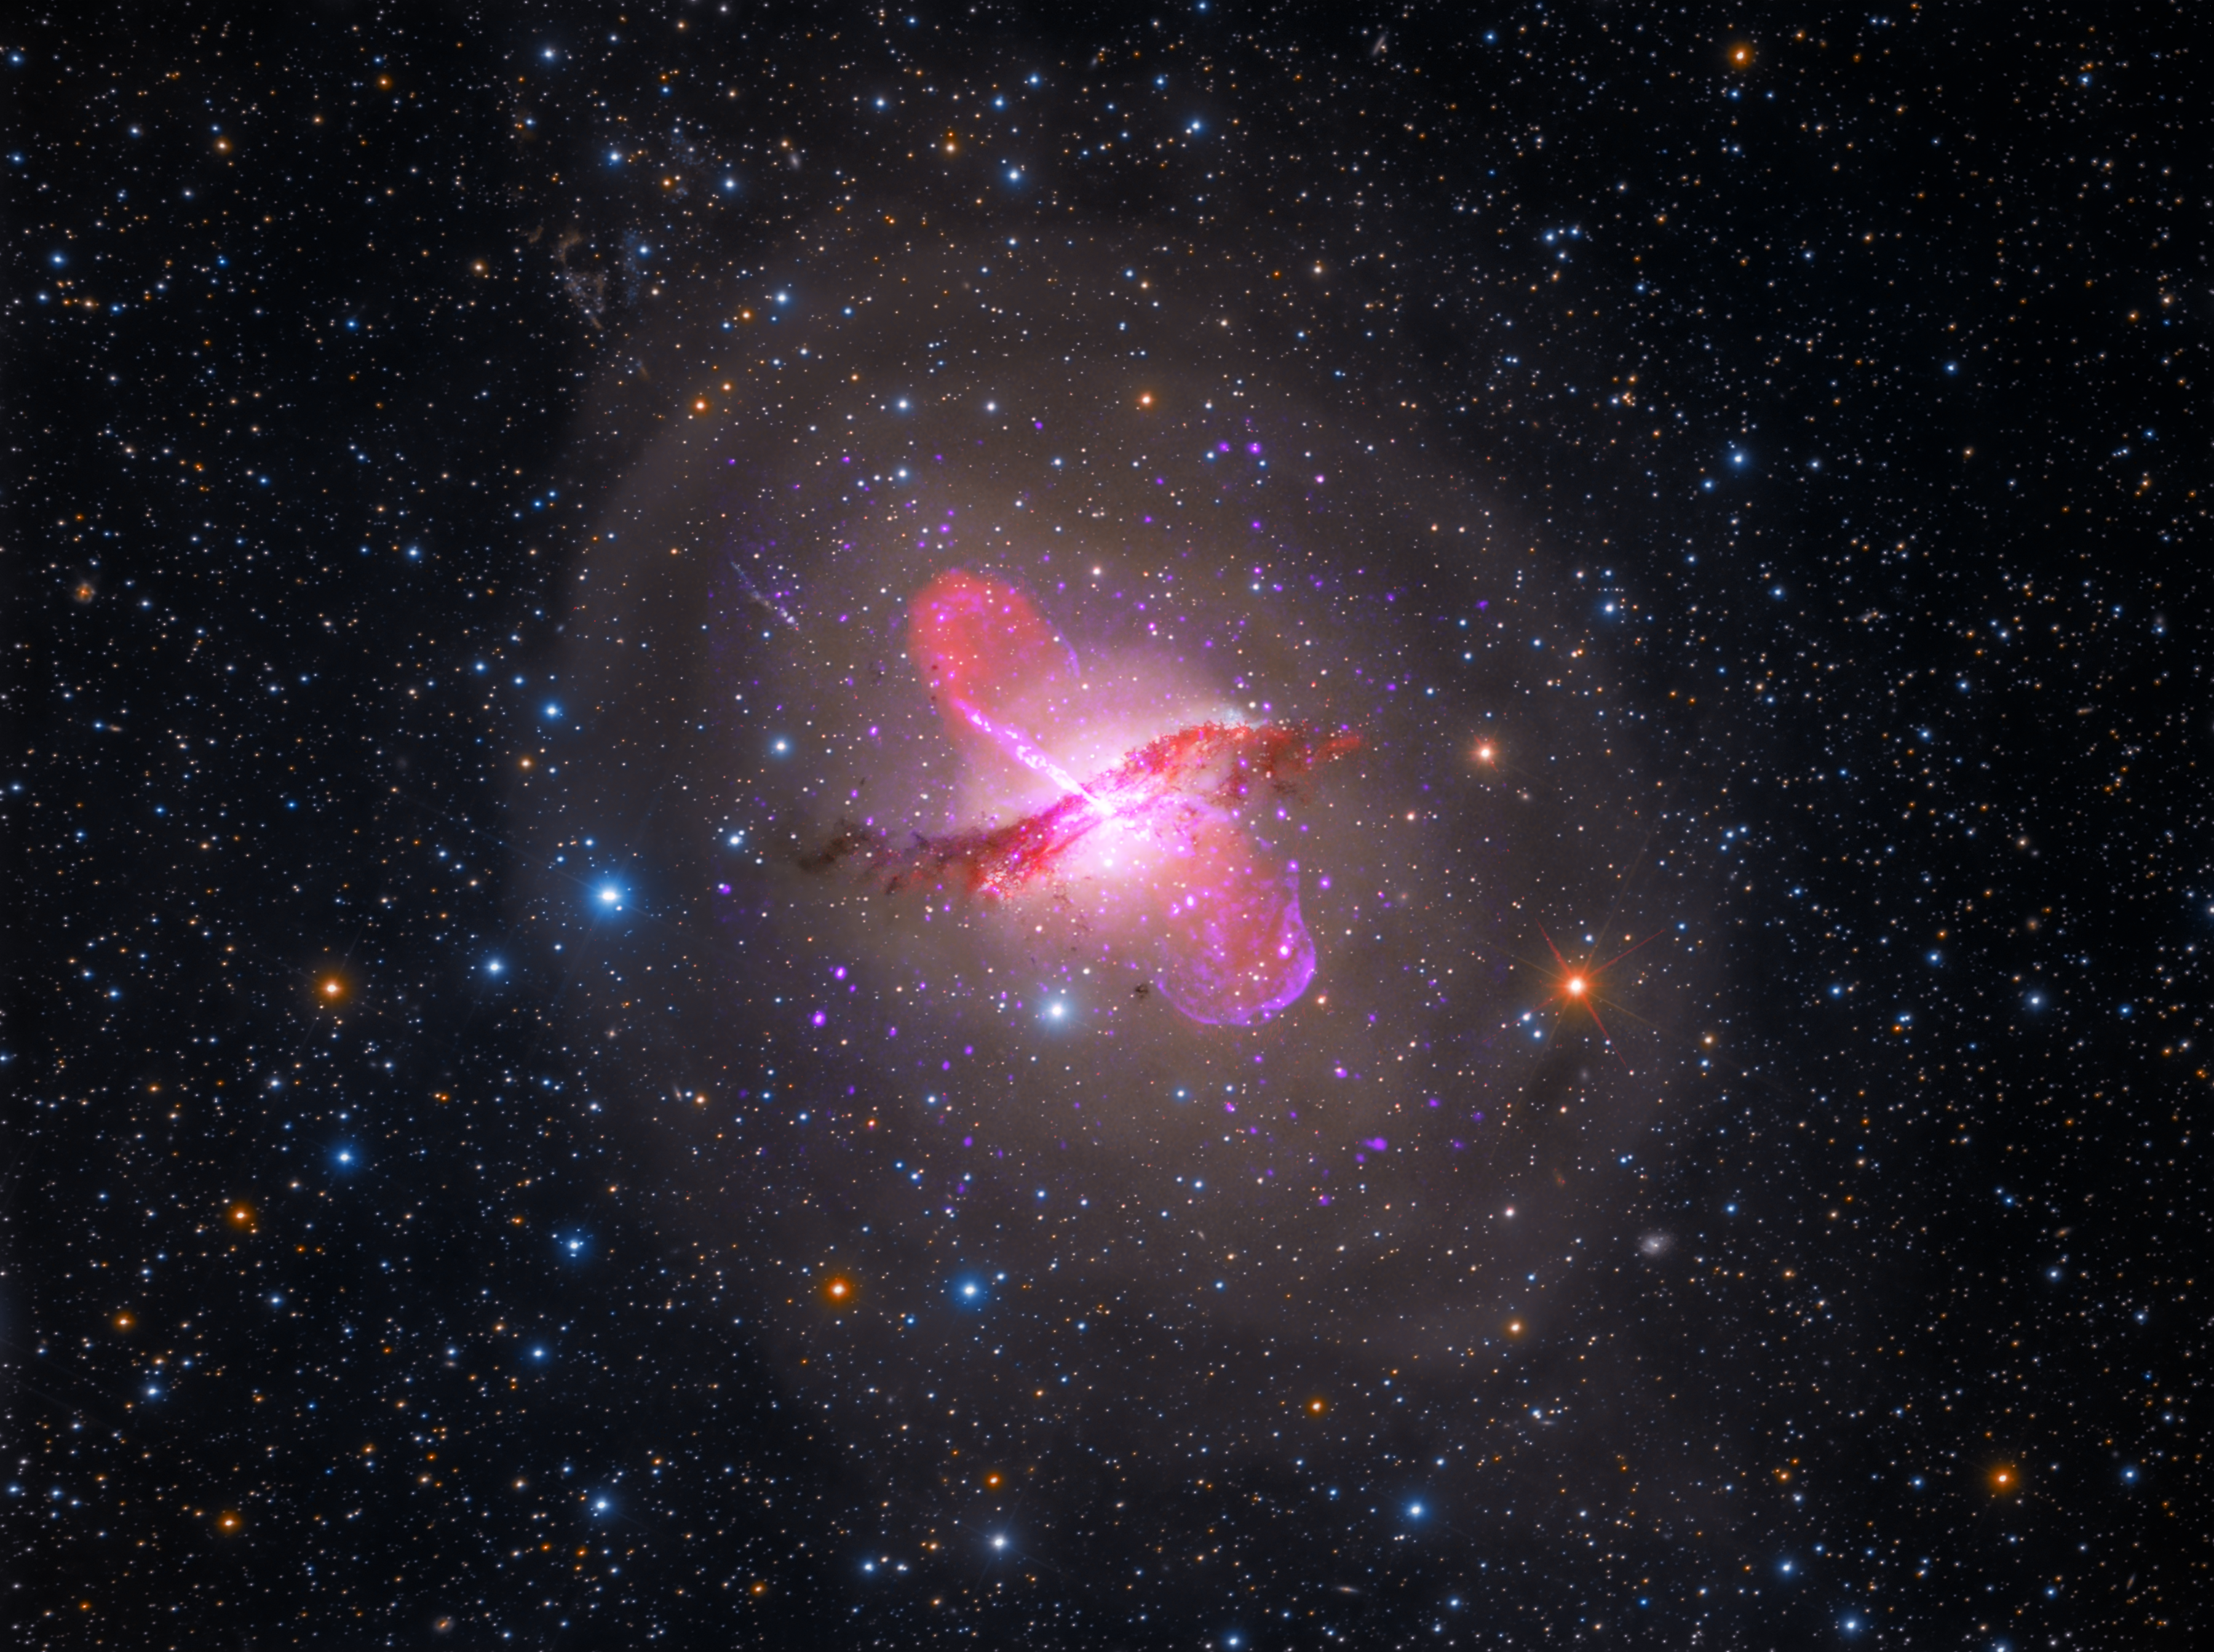

Multiwavelength View of Centaurus A (Hubble, Spitzer, Chandra, VLA)

Centaurus A sports a warped central disk of gas and dust, which is evidence of a past collision and merger with another galaxy. It also has an active galactic nucleus that periodically emits jets. It is the fifth brightest galaxy in the sky and only about 13 million light-years away from Earth, making it an ideal target to study an active galactic nucleus – a supermassive black hole emitting jets and winds – with NASA's upcoming James Webb Space Telescope. This image was made using data from the Hubble, Spitzer, and Chandra space telescopes and the Very Large Array.

Credit: Image: NASA, CXC, SAO, Astrophotography by Rolf Olsen, NASA-JPL, Caltech, NRAO, AUI, NSF, UOH, M. Hardcastle